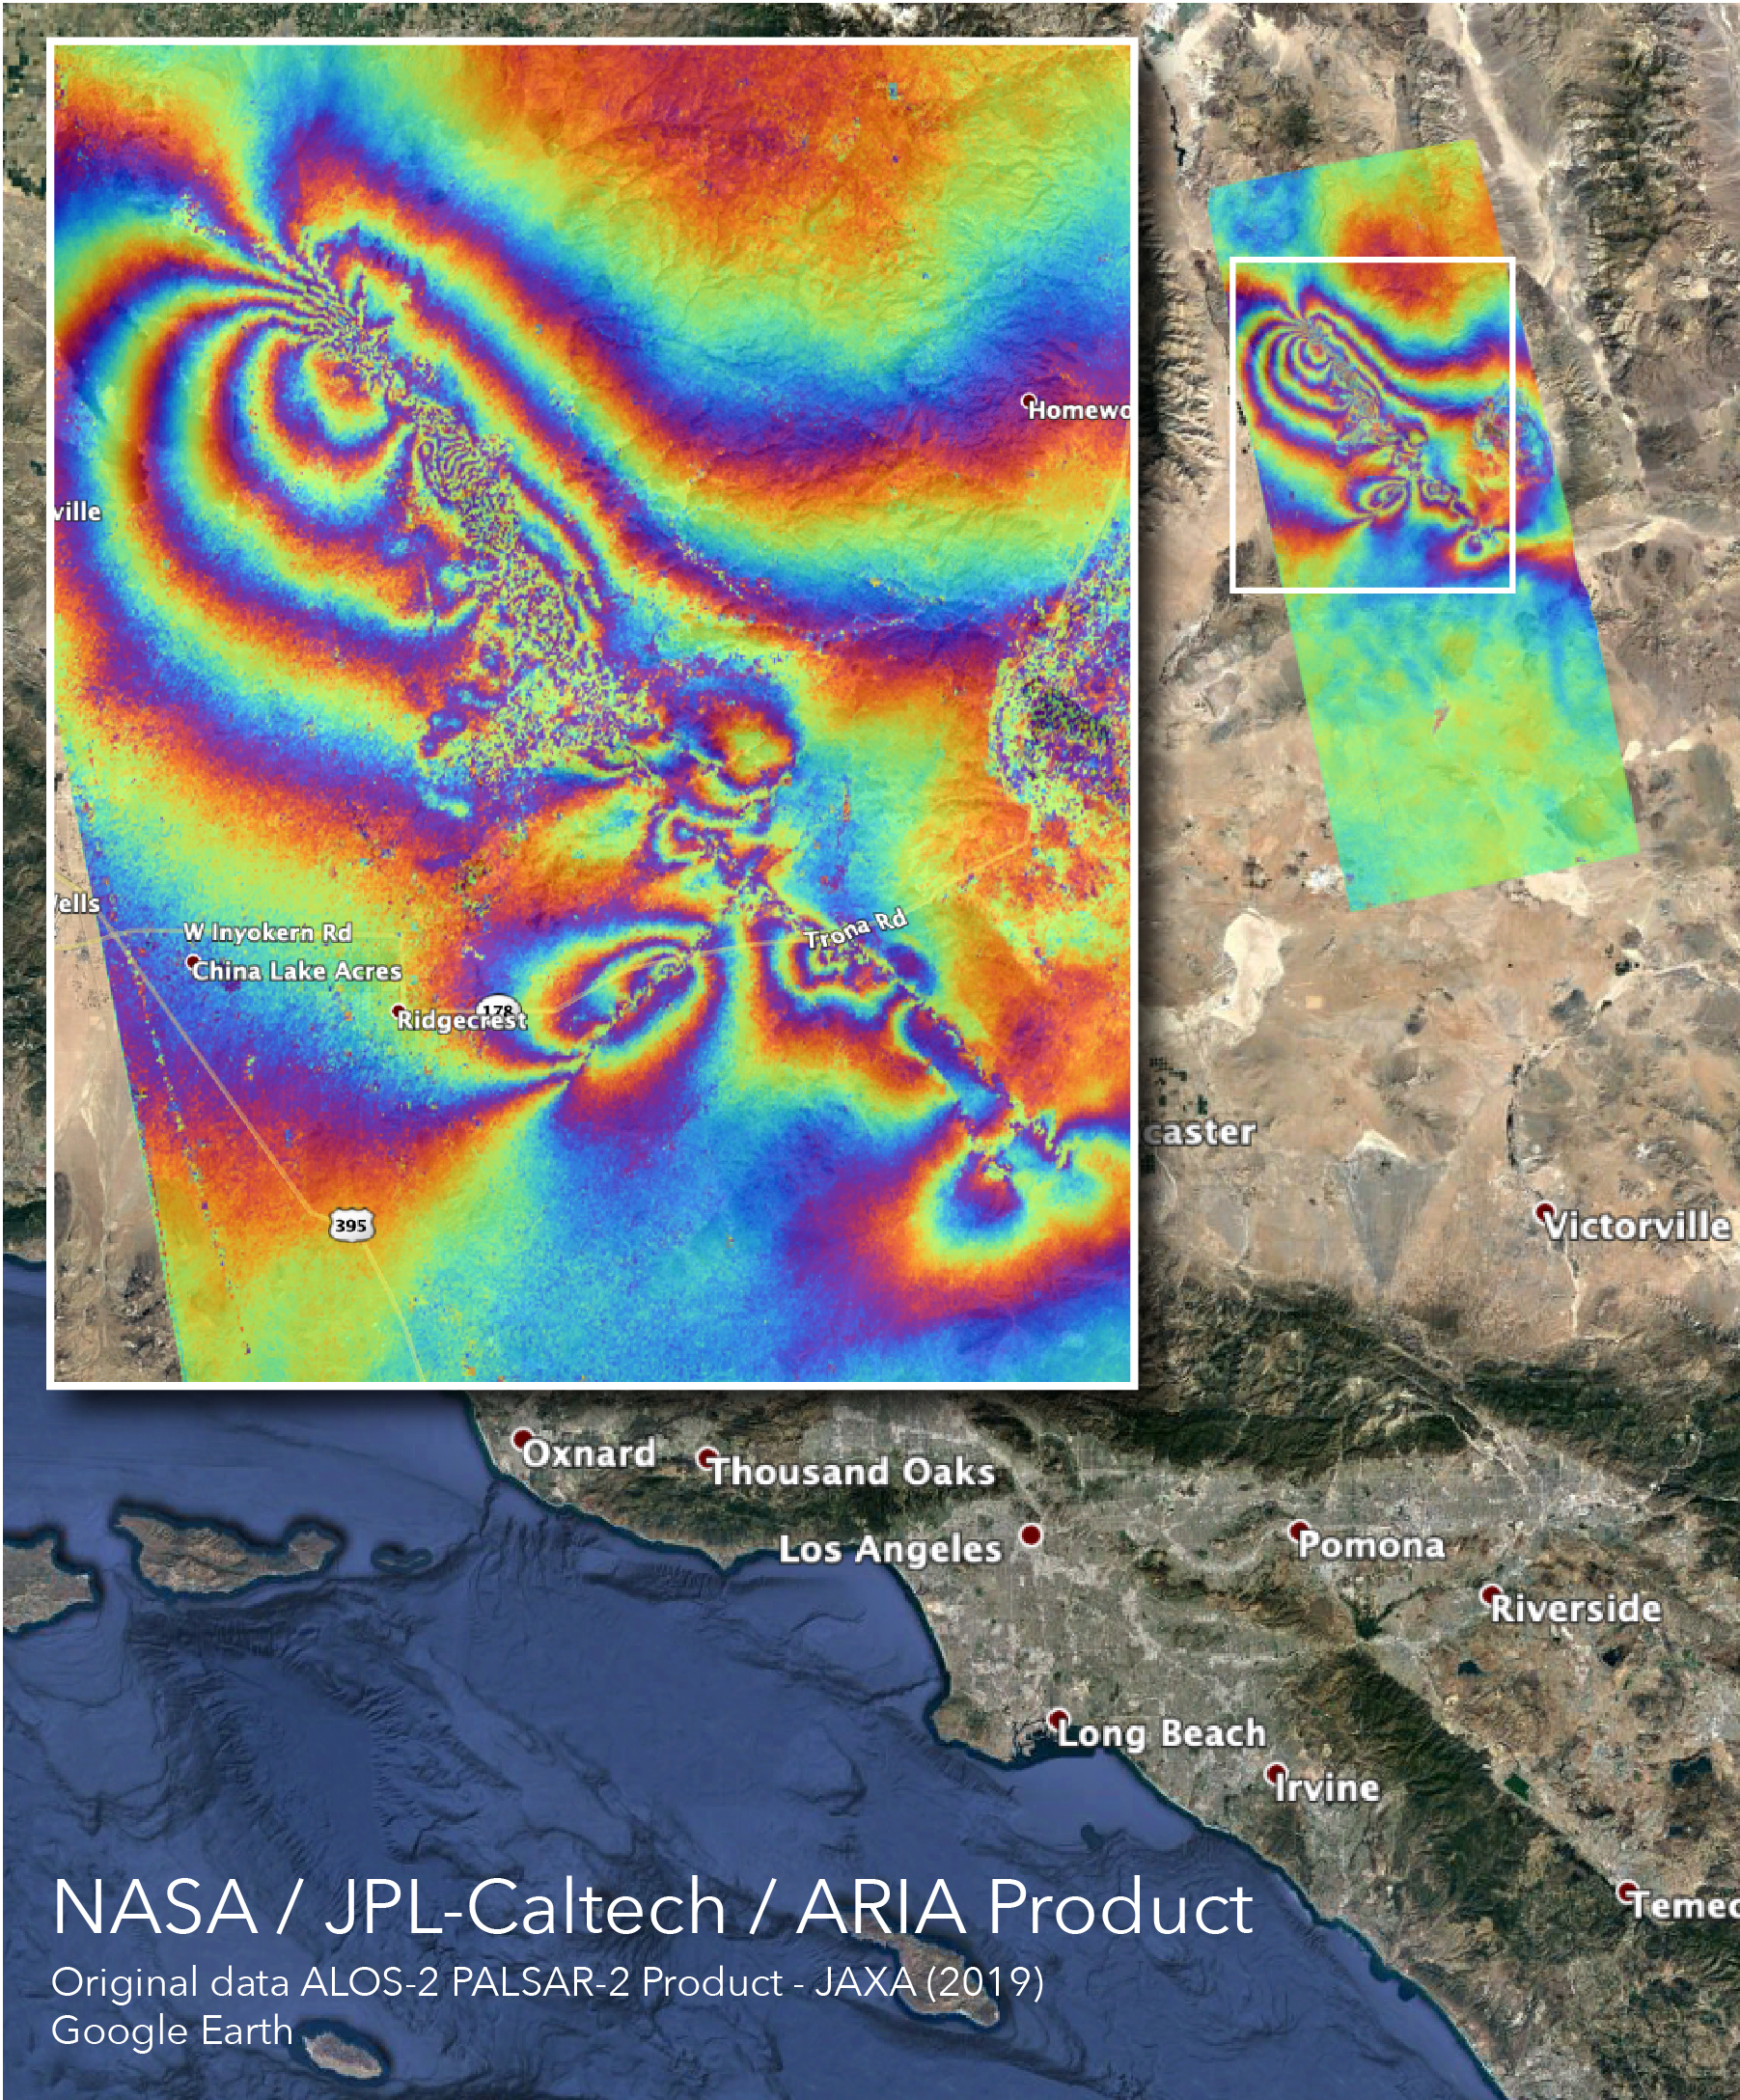

NASA’s ARIA Maps Southern California Quake Damage

The Advanced Rapid Imaging and Analysis (ARIA) team at NASA’s Jet Propulsion Laboratory and California Institute of Technology — both in Pasadena, California — created this co-seismic Interferometric Synthetic Aperture Radar (InSAR) map that shows surface displacement caused by the recent major earthquakes in Southern California, including the magnitude 6.4 and the magnitude 7.1 events on July 4 and July 5, 2019, respectively.

The interferogram is derived from synthetic aperture radar (SAR) images from the ALOS-2 satellite, operated by the Japan Aerospace Exploration Agency (JAXA). The images were taken before (April 16, 2018) and after (July 8, 2019) the sequence of earthquakes. Each color cycle represents 4.8 inches (12 centimeters) of ground displacement in the radar line-of-sight.

The image covers an area of 31 by 78 miles (50 by 125 kilometers), and each pixel measures about 98 yards (90 meters) across. No filter was applied during the processing. The linear features across which the color fringes break indicate likely locations of surface rupture caused by the earthquakes, and the “noisy” areas may indicate locations where ground surface was disturbed by the earthquakes.

The ALOS-2 data were provided by JAXA. This task is funded by the NASA Disasters Program.

Credit: NASA/JPL-Caltech